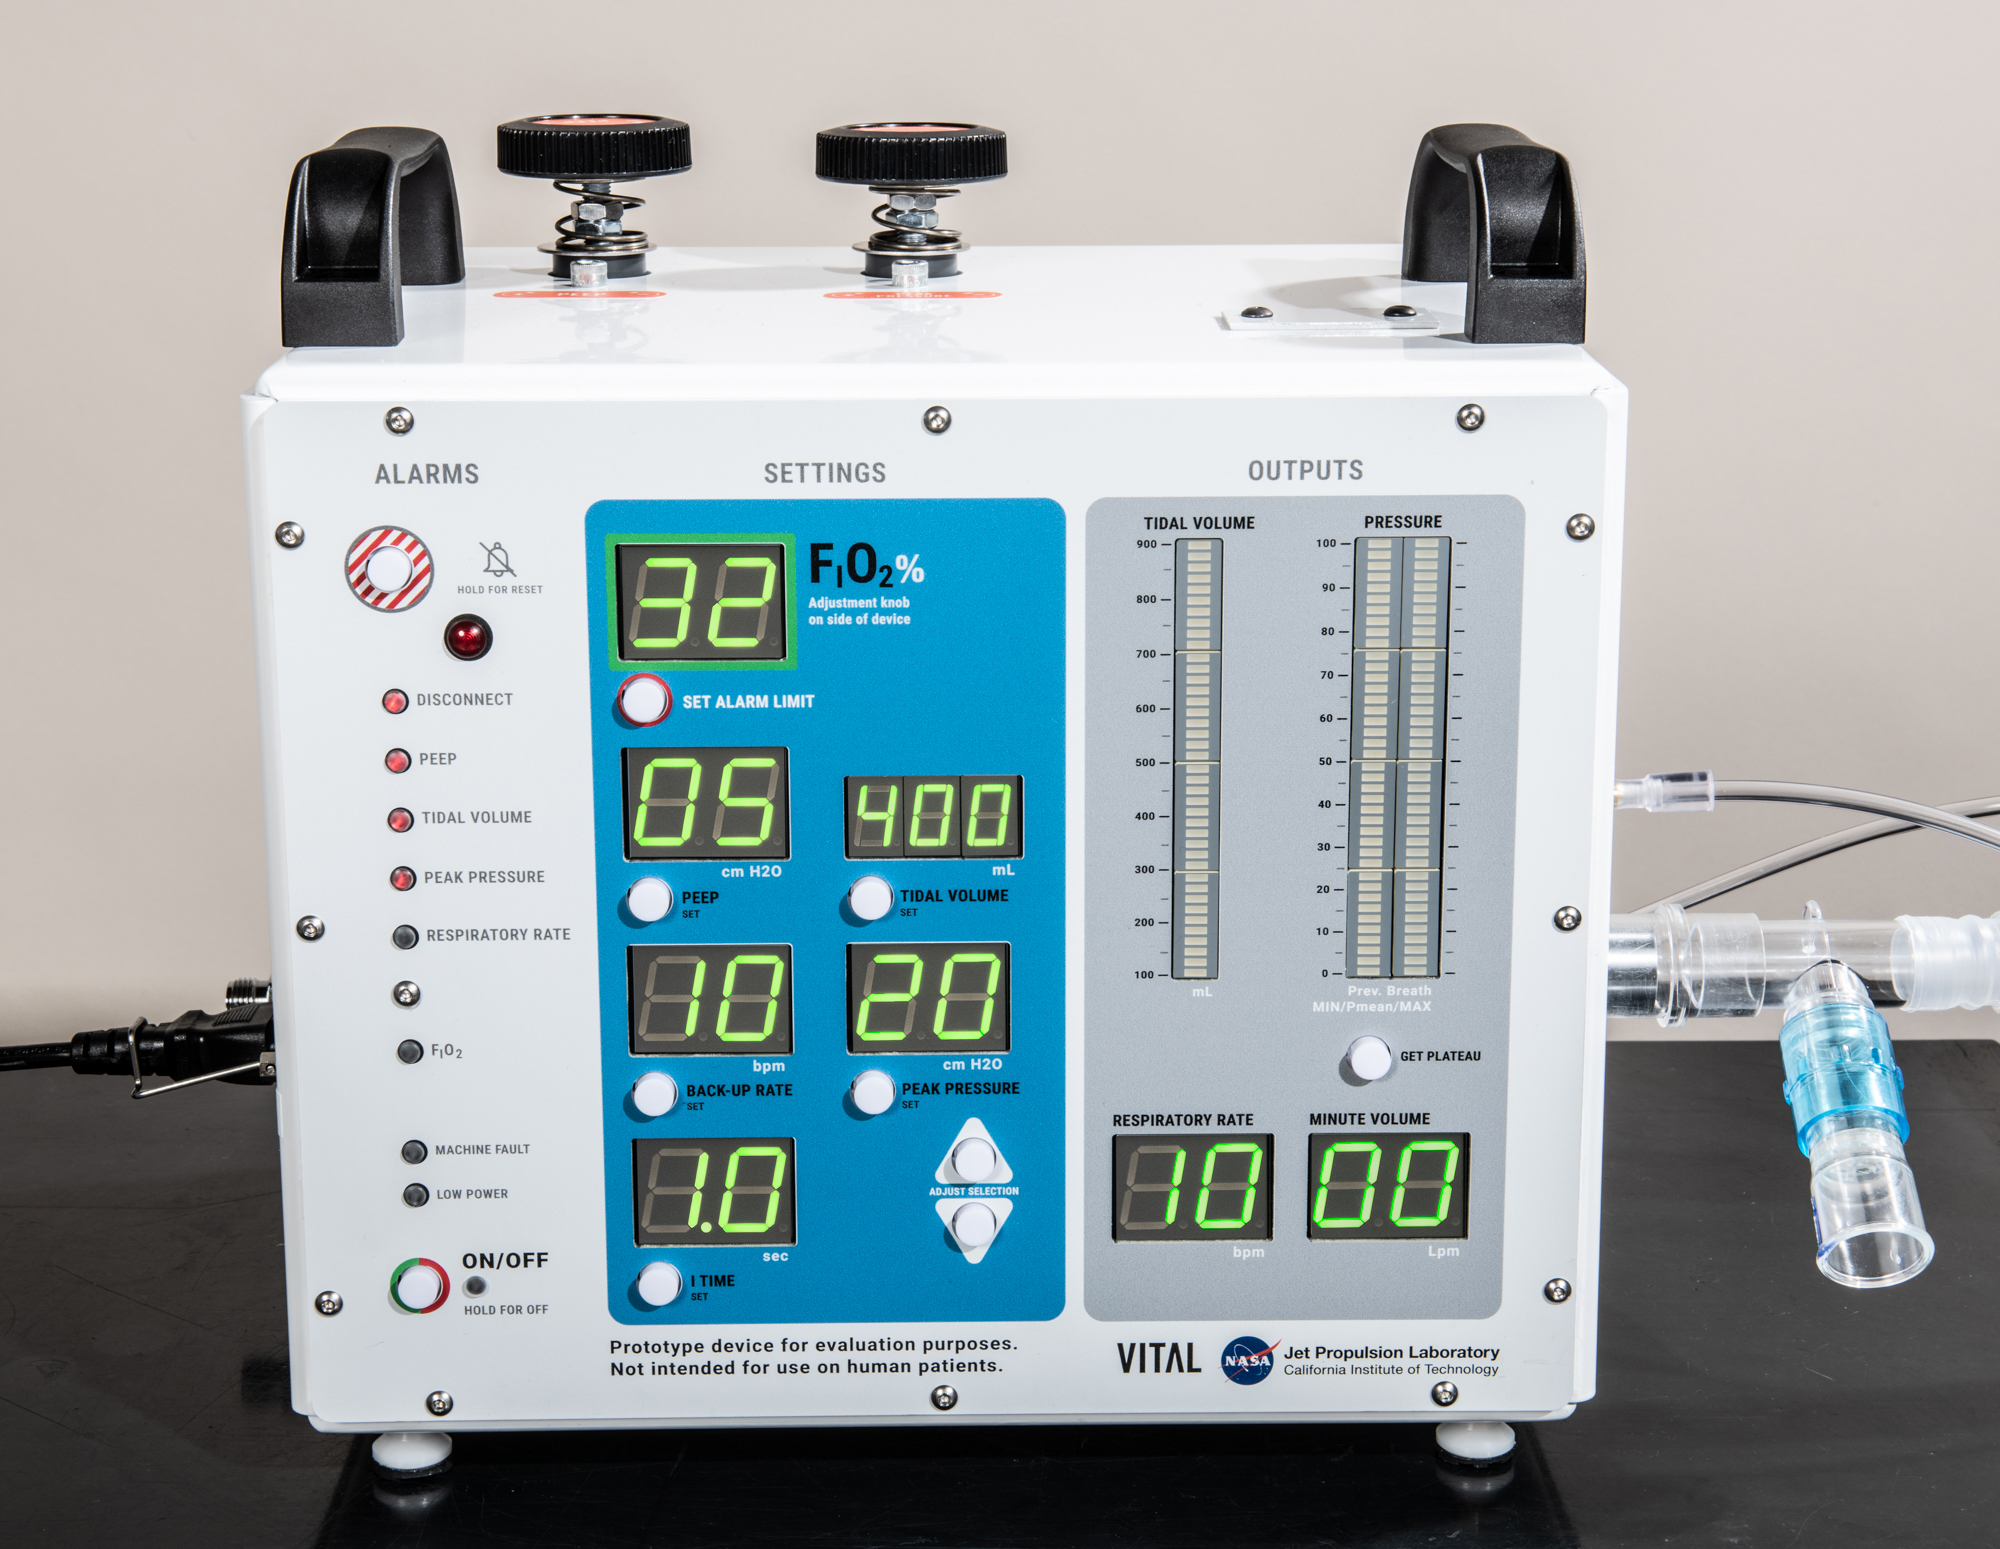

Front-Facing View of VITAL

A front-facing portrait of VITAL (Ventilator Intervention Technology Accessible Locally), a ventilator designed and built by NASA’s Jet Propulsion Laboratory in Southern California.

Credit: NASA/JPL-Caltech